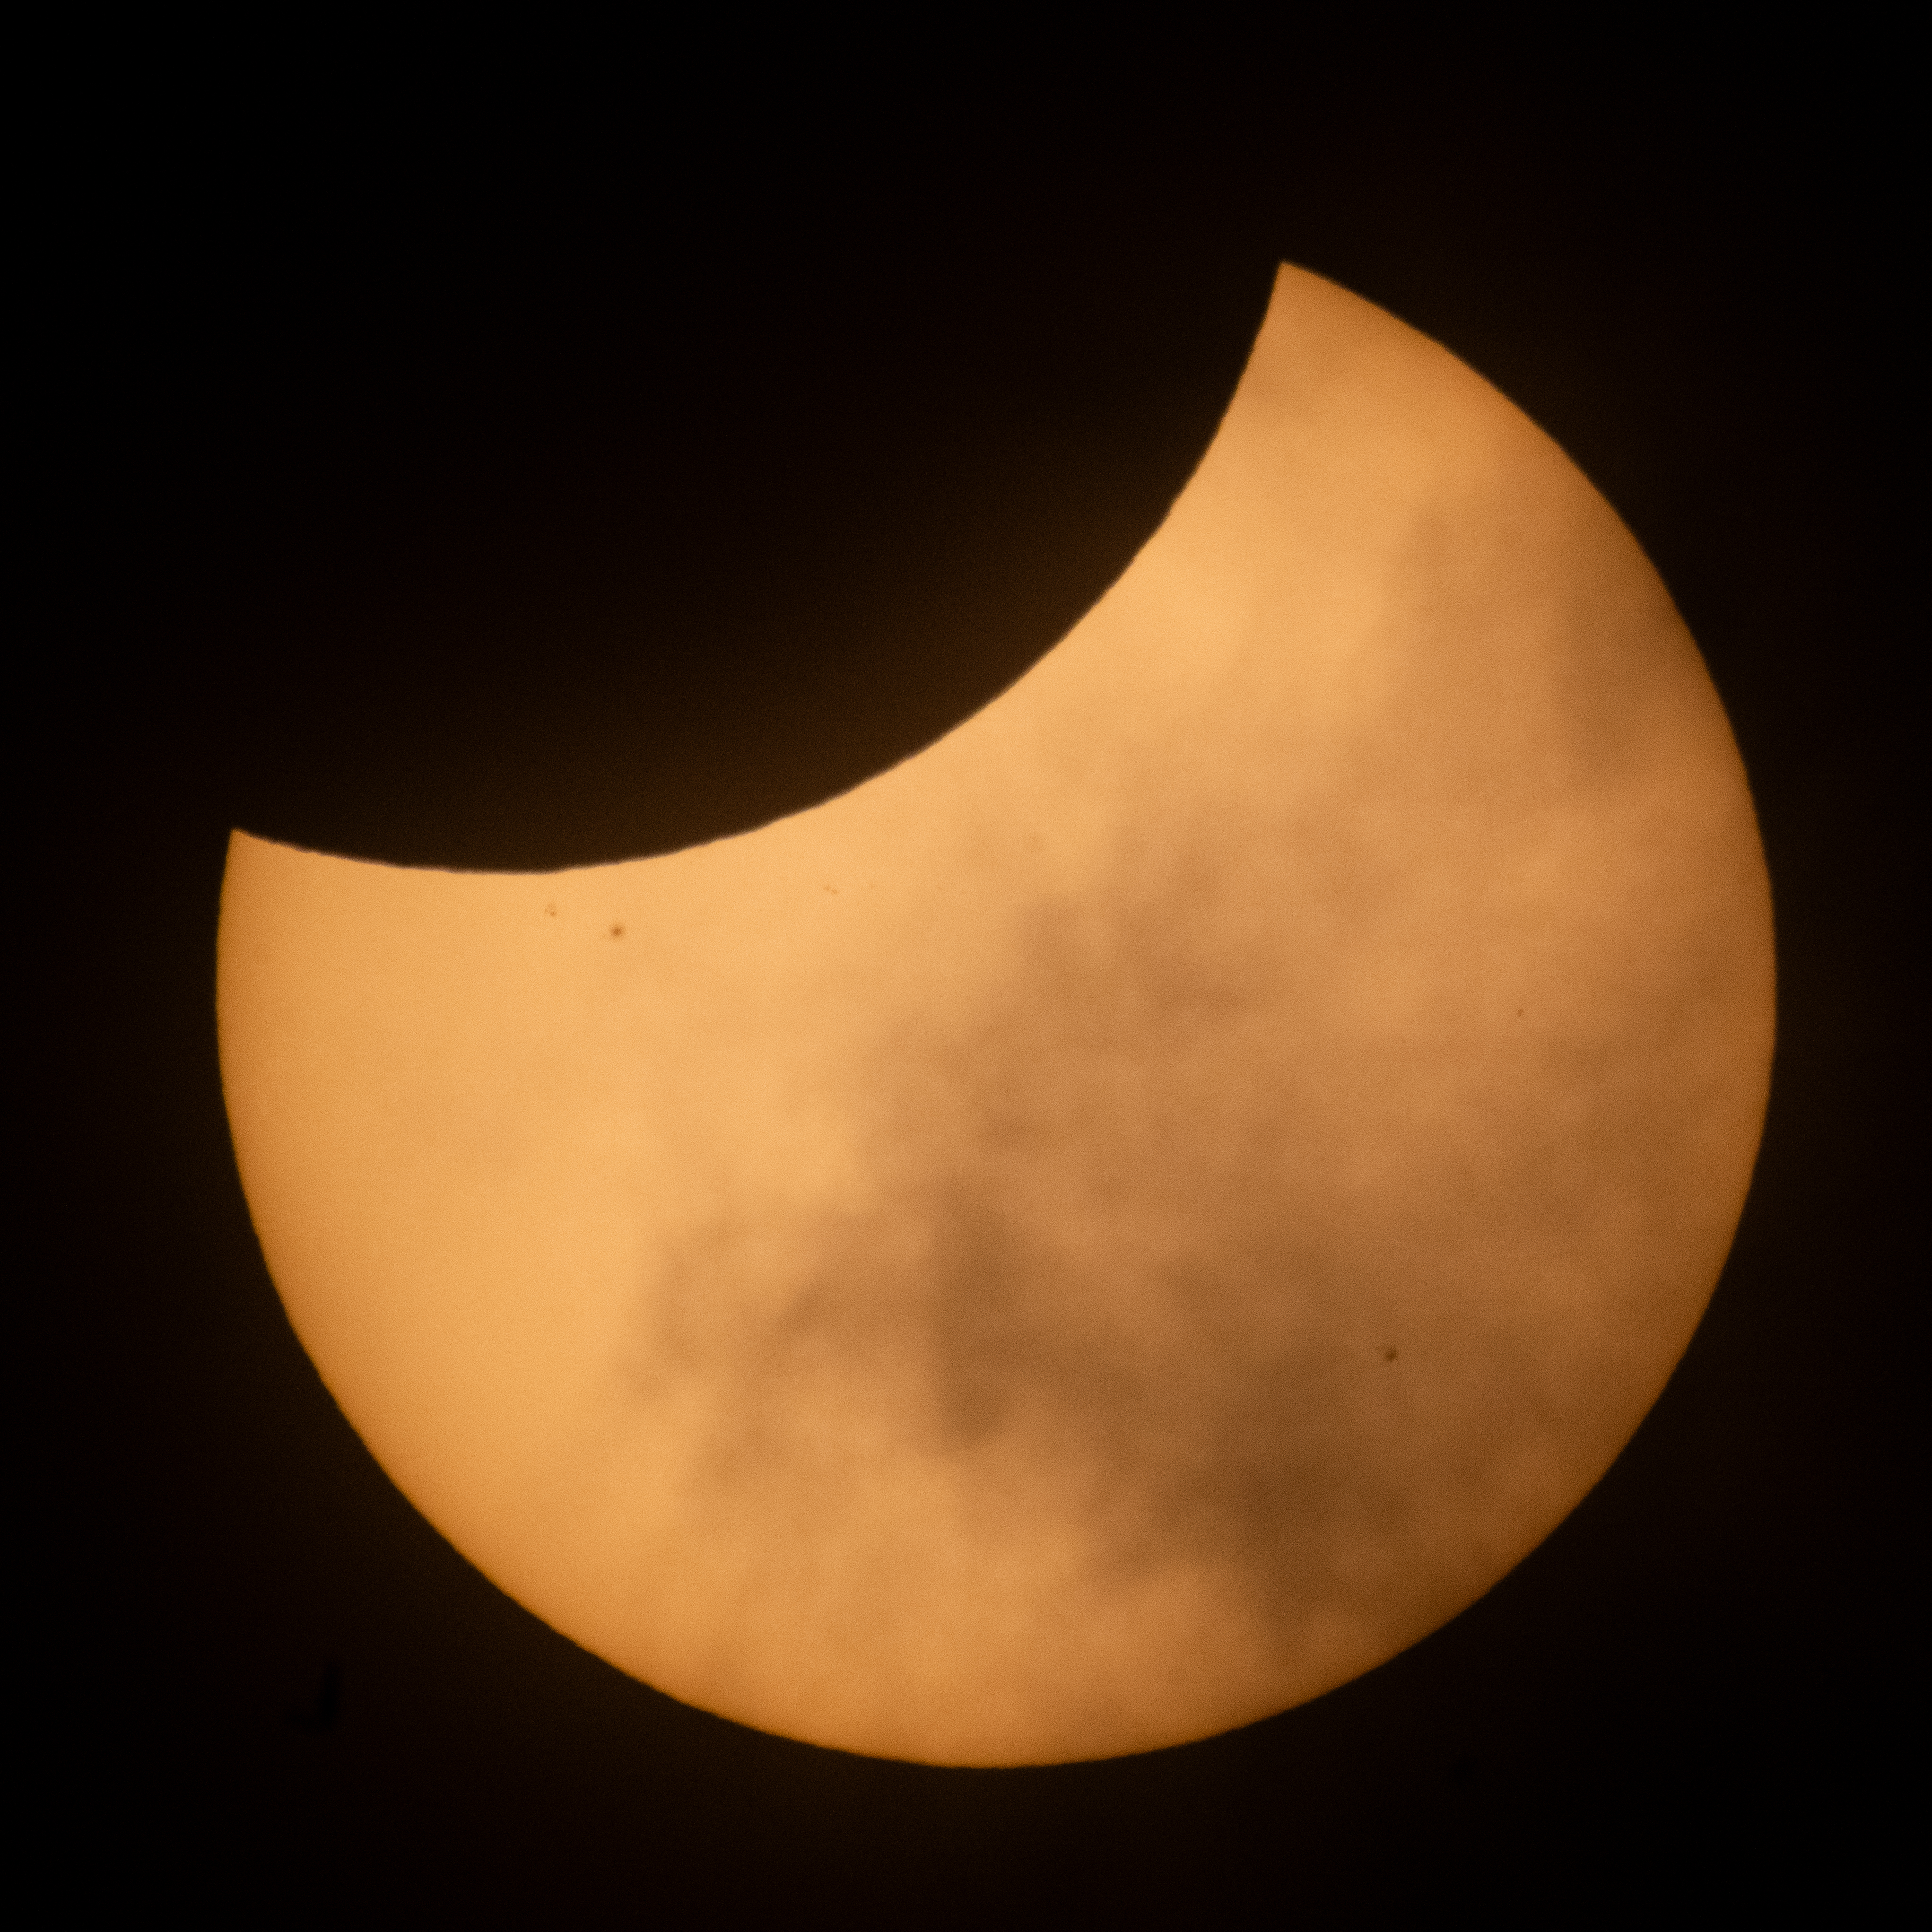

2026 Partial Solar Eclipse

The Moon is seen passing in front of the Sun during a partial solar eclipse from Hodgdon, Maine, Wednesday, Aug. 12, 2026. A total solar eclipse swept across parts of Greenland, Iceland, northern Russia, the Atlantic Ocean, Spain, and a small corner of Portugal. A Partial eclipse was visible in parts of the U.S., most of Canada, much of Europe, and northwest Africa.

Credit: NASA/Joel Kowsky